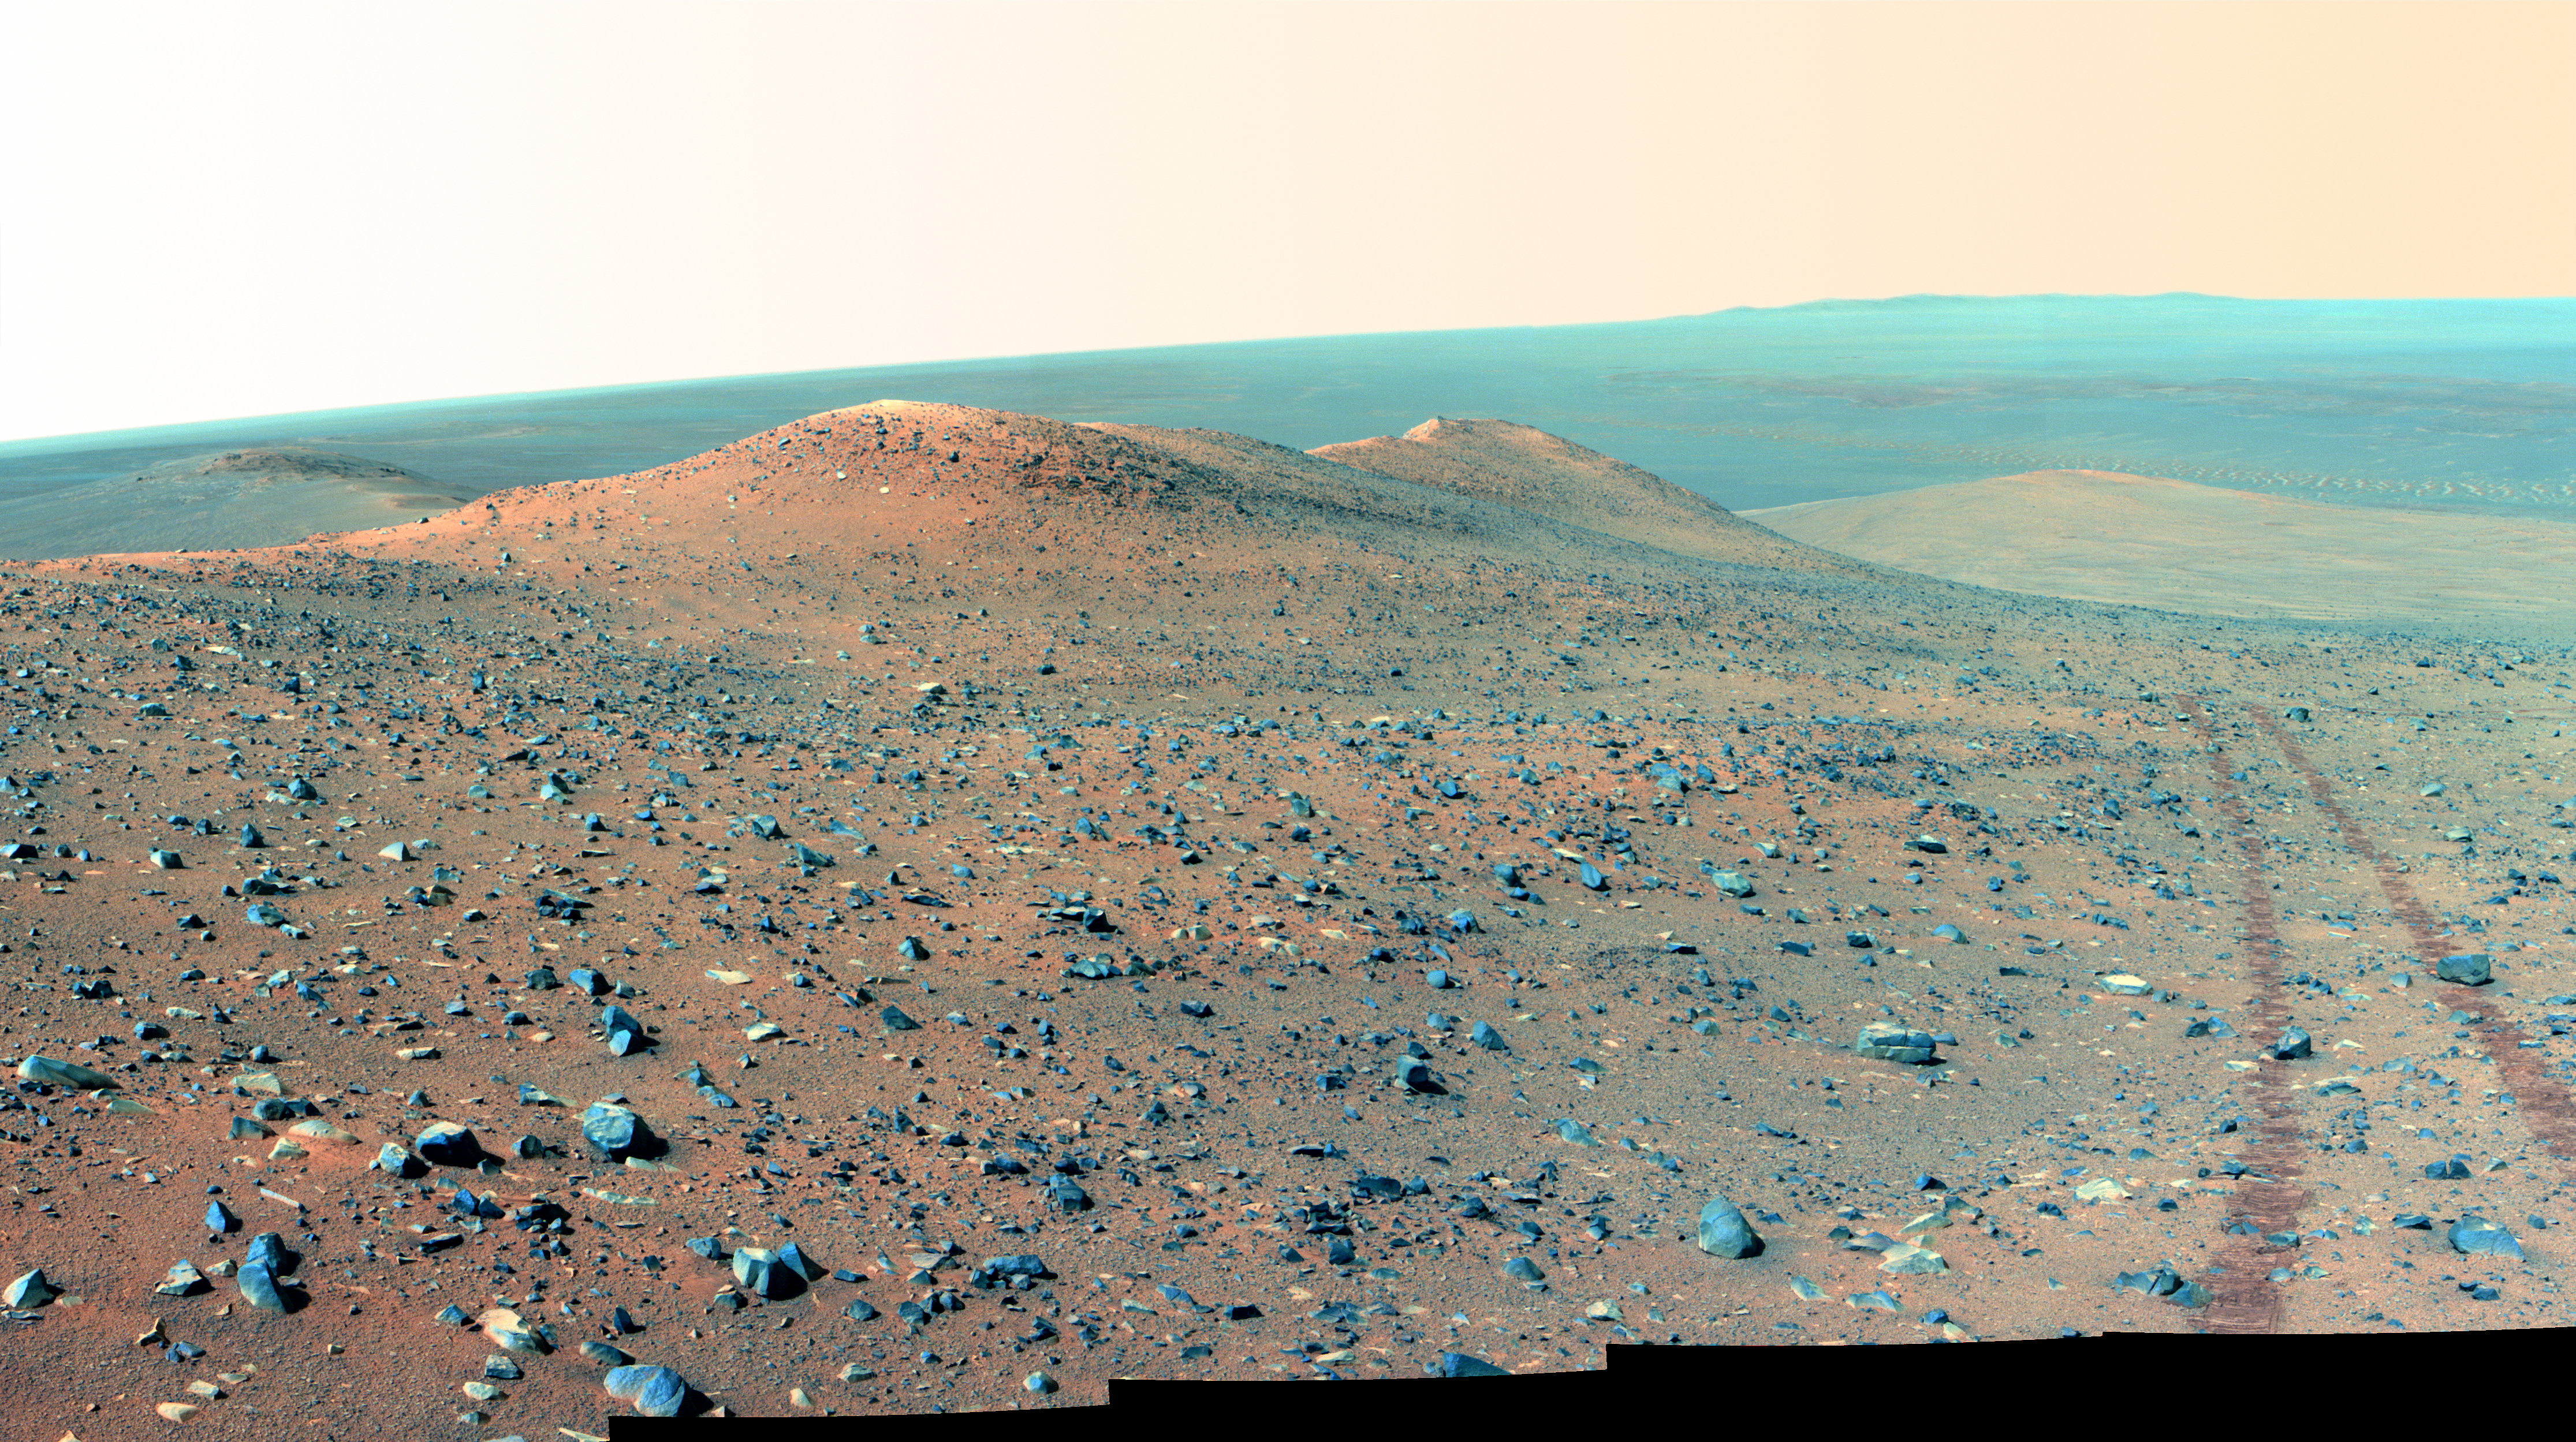

Opportunity’s Northward View of ‘Wdowiak Ridge’ (False Color)

This vista from NASA’s Mars Exploration Rover Opportunity shows “Wdowiak Ridge,” from left foreground to center, as part of a northward look with the rover’s tracks visible at right.

Opportunity’s panoramic camera (Pancam) recorded the component images for this mosaic on Sept. 17, 2014, during the 3,786th Martian day, or sol, of Opportunity’s work on Mars.

The ridge stands prominently on the western rim of Endeavour crater, about 200 yards or meters west of the rim’s main crest line. Its informal name is a tribute to Opportunity science team member Thomas J. Wdowiak (1939-2013).

This panorama spans about 70 compass degrees from north-northwest on the left to east-northeast on the right. Wdowiak Ridge rises steeply about 40 feet from base to top. It extends about 500 feet (150 meters) in length. For scale, the distance between Opportunity’s parallel wheel tracks is about 3.3 feet (1 meter).

This version of the image is presented in false color, which enhances visibility of the wheel tracks. It combines exposures taken through three of the Pancam’s color filters, centered on wavelengths of 753 nanometers (near-infrared), 535 nanometers (green) and 432 nanometers (violet).

Wdowiak Ridge is visible from overhead in the map at http://mars.nasa.gov/mer/mission/tm-opportunity/images/MERB_Sol3798_1.jpg, from the northeastern end near the rover’s Sol 3751 location to Odyssey Crater near the rover’s Sol 3789 location.

JPL manages the Mars Exploration Rover Project for NASA’s Science Mission Directorate in Washington.

Credit: NASA/JPL-Caltech/Cornell Univ./Arizona State Univ.